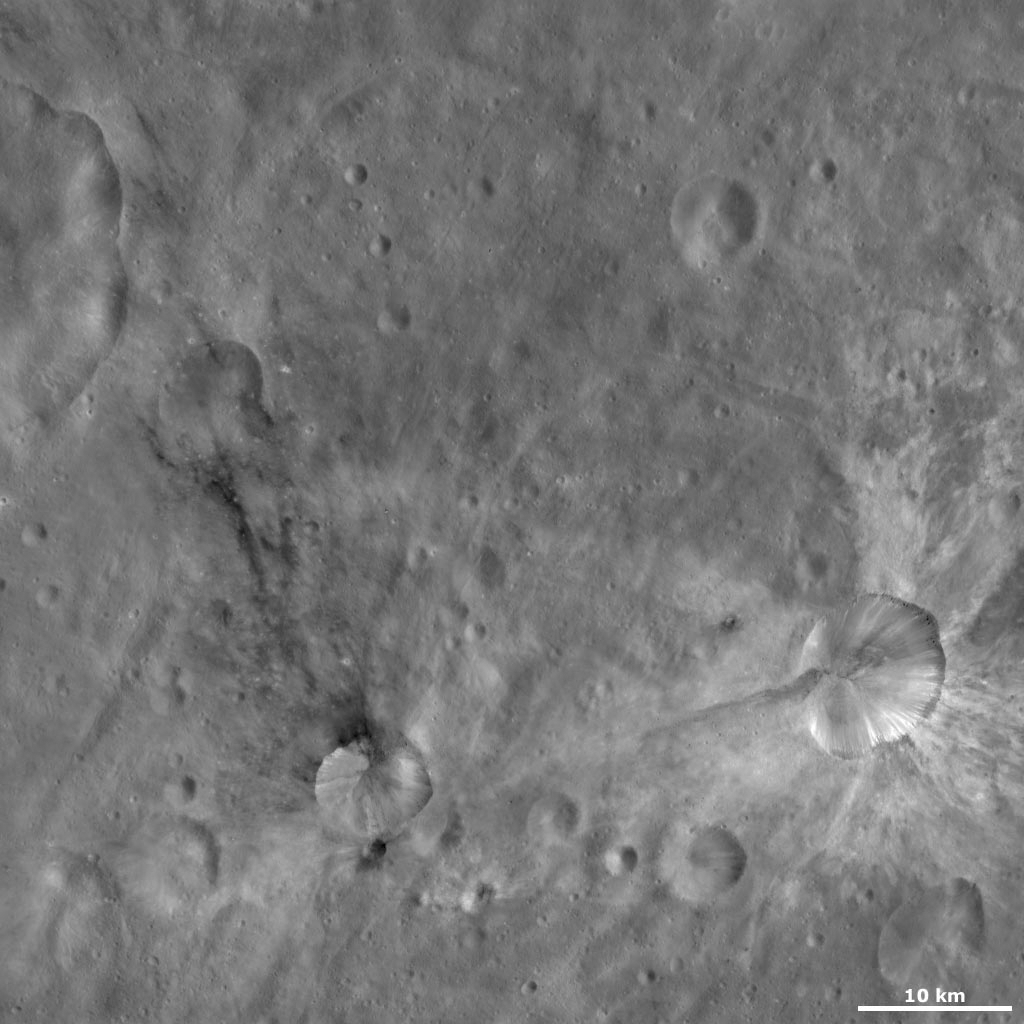

Sossia and Canuleia Craters

This Dawn Framing Camera (FC) image of Vesta shows Sossia and Canuleia craters. Sossia is the crater surrounded by dark material in the bottom left of the image and Canuleia is the larger crater surrounded by bright material in the bottom right of the image. The bright material around Canuleia crater is collected together into broad rays that extend for up to 10 kilometers (6 miles). There are also narrower bands of bright material that originate from just underneath Canuleia’s rim and slump towards its center. A roughly 12 kilometer (7.5 mile) long band of darker material ranges from the wall of Canuleia crater to the area surrounding the crater. This band of darker material appears to be overlying the bright material, so it is likely that it is younger than the bright material.

This image is located in Vesta’s Urbinia quadrangle, in Vesta’s southern hemisphere. NASA’s Dawn spacecraft obtained this image with its framing camera on Oct. 25, 2011. This image was taken through the camera’s clear filter. The distance to the surface of Vesta is 700 kilometers (435 miles) and the image has a resolution of about 64 meters (210 feet) per pixel. This image was acquired during the HAMO (high-altitude mapping orbit) phase of the mission.

The Dawn mission to Vesta and Ceres is managed by NASA’s Jet Propulsion Laboratory, a division of the California Institute of Technology in Pasadena, for NASA’s Science Mission Directorate, Washington D.C. UCLA is responsible for overall Dawn mission science. The Dawn framing cameras have been developed and built under the leadership of the Max Planck Institute for Solar System Research, Katlenburg-Lindau, Germany, with significant contributions by DLR German Aerospace Center, Institute of Planetary Research, Berlin, and in coordination with the Institute of Computer and Communication Network Engineering, Braunschweig. The Framing Camera project is funded by the Max Planck Society, DLR, and NASA/JPL.

Credit: NASA/JPL-Caltech/UCLA/MPS/DLR/IDA